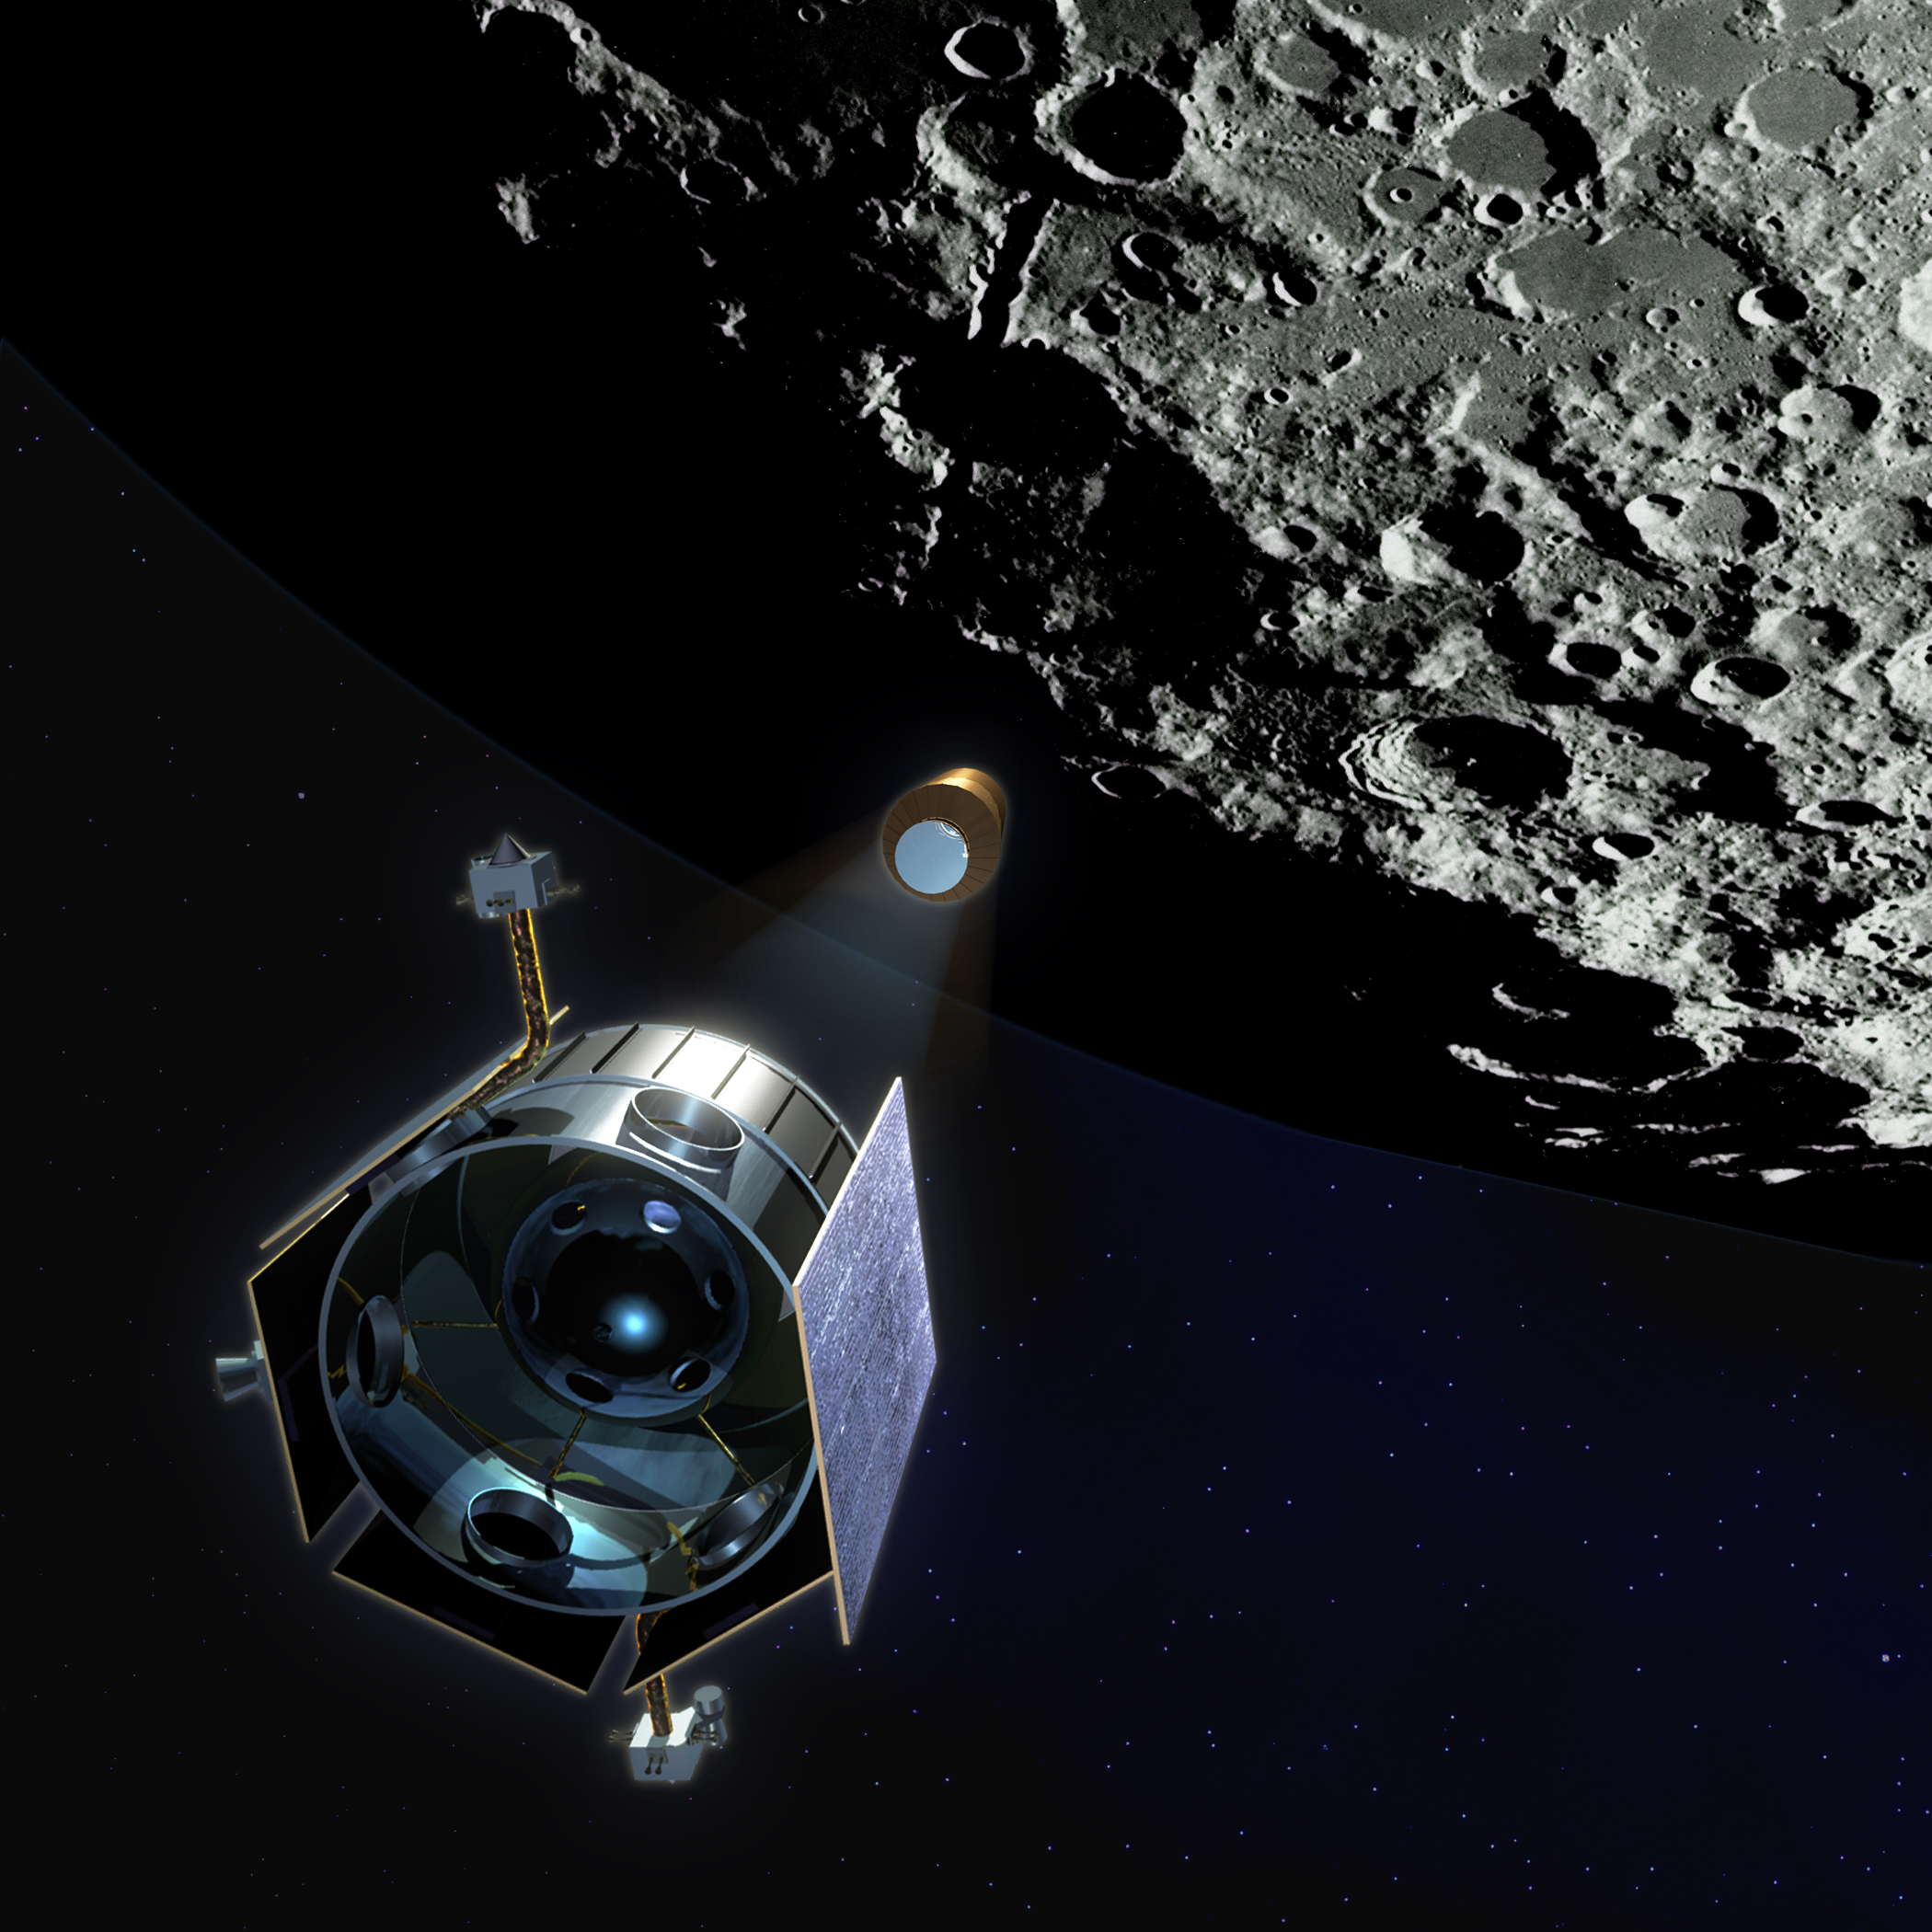

Lunar Impact (Artist’s Concept)

Artist’s rendering of the Lunar Crater Observation and Sensing Satellite (LCROSS) observing its Centaur upper rocket stage on route to impact the lunar surface in 2009. LCROSS launched on the same rocket with the Lunar Reconnaissance Orbiter (LRO) with the objective of confirming the presence or absence of water ice in a permanently shadowed crater at the Moon’s South Pole.

Credit: NASA